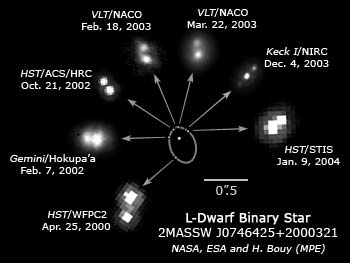

Ultra-cool Diminutive Star Weighs In

The power of the some of the world's biggest telescopes has been brought to bear to directly measure the mass, for the first time, of one of the smallest stars ever seen in the universe. Barely the size of the planet Jupiter, the dwarf star weighs in at just 8.5 percent of the mass of our Sun.

This is the first ever mass measurement of an L-type dwarf star belonging to a new stellar class of very low mass objects in space discovered just a few years ago. The observation is a major step toward our understanding of the types of objects that occupy the gap between Sun-like stars and planets.

The star, named 2MASSW J0746425+2000321, is a binary star that was observed for four years with the ESO Very Large Telescope (Chile), the Keck Telescopes (Hawaii), and the Hubble Space Telescope. The mass was measurable because the so-called L-Dwarf is in orbit around an even smaller object, a brown dwarf that is 6.6 percent of the Sun's mass, and too puny to shine by nuclear fusion. The L-Dwarf is precariously close to the theoretical minimal fusion limit, which is 8 percent of our Sun's mass.

The precise mass measurements were made by an international team of astronomers led by Hervé Bouy from the Max Planck Institute for Extraterrestrische Physik in Garching, Germany and the Observatoire de Grenoble in France; Eduardo Martin (Instituto de Astrofisica de Canarias, Spain); and Wolfgang Brandner (Max Planck Institute for Astronomie, Germany).

In addition to using the latest evolutionary models from the group of Ecole Normale Superieure de Lyon, detailed observations of each component of the binary system were required to be able to compute their masses. Because both objects are very close to each other, telescopes capable of providing high-resolution images were needed. Additionally, observations had to be performed over a long period of time (four years) to follow the motion of both objects around each other. Very accurate measurements of the relative position of the individual components were made, so that the full orbit of the binary system could be reconstructed. Once the orbit was known, the astronomers were able to compute the total mass of the system using Kepler's laws first formulated four centuries ago.

Once the total mass of the system was known, very precise measurements of the brightness of each star were needed to be able to compute the individual mass of each component of the system. The astronomers calculated the mass ratio of the system from these brightness measurements. Finally, the mass of each component could be determined.

Only the world's very largest telescopes have a resolution comparable to Hubble's to resolve the binary pair. This is possible after using adaptive optics to cancel out atmospheric blur.

Both components of the binary system belong to the L spectral class that includes the lowest mass stars and the highest mass brown dwarfs in our solar neighborhood. This stellar class was discovered in 1997 by Eduardo Martín, Gibor Basri, Xavier Delfosse and Thierry Forveille, and was added to the spectral classification that had remained unchanged for half a century. The L class is characterized by the formation of dust grains in the object's atmosphere, which dramatically changes the visible-light spectrum.

Theoretically predicted for a long time, these sub-stellar objects called "brown dwarfs" were only discovered in 1995. Indirect techniques were conceived to identify brown dwarf candidates. However, the mass measurement is the only direct way to identify a star as a brown dwarf. There is no technique to directly measure the mass of any star in the universe, unless the star belongs to a binary system. Binary brown dwarfs are especially challenging because they are often faint and lie very close to each other. Large telescopes are therefore required to perform such studies.

Credit: NASA, ESA and H. Bouy (MPE)